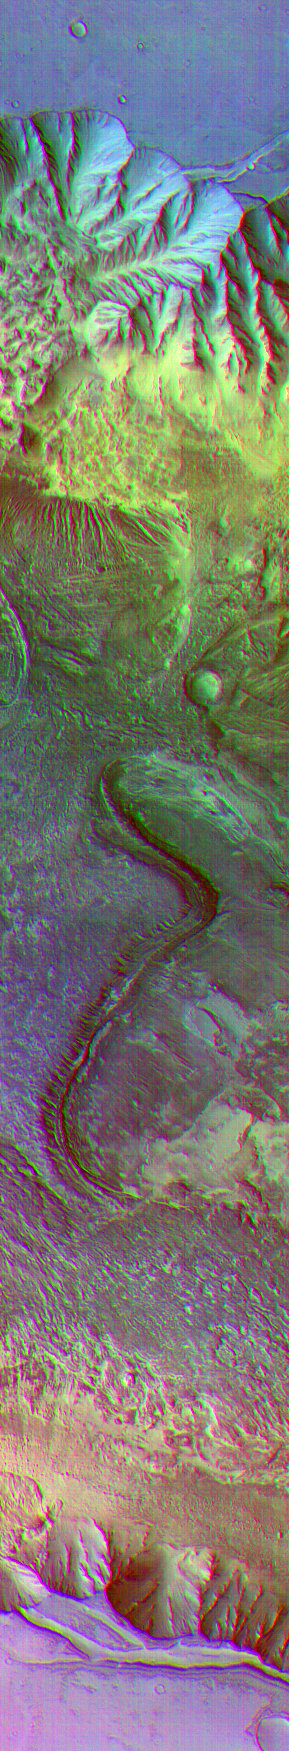

Surface Composition Differences in Martian Canyon

(Released 29 May 2002)
Color differences in this daytime infrared image taken by the camera on NASA’s Mars Odyssey spacecraft represent differences in the mineral composition of the rocks, sediments and dust on the surface. The image shows a portion of a canyon named Candor Chasma within the great Valles Marineris system of canyons, at approximately 5 degrees south latitude, 285 degrees east (75 degrees west) longitude. The area shown is approximately 30 by 175 kilometers (19 by 110 miles). The image combines exposures taken by Odyssey’s thermal emission imaging system at three different wavelengths of infrared light: 6.3 microns, 7.4 microns and 8.7 microns.

Credit: NASA/JPL/Arizona State University